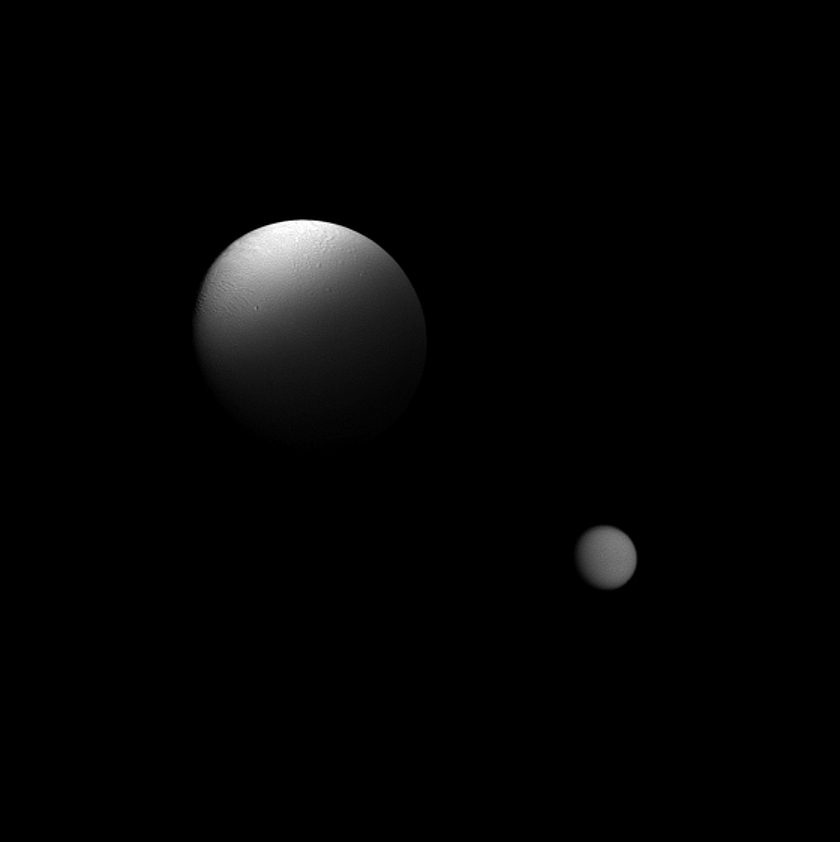

Eclipsing a Moon

Saturn’s moon Enceladus is partially eclipsed by the planet in this Cassini spacecraft view which also features the moon Titan in the distance.

Cassini flew by Enceladus, shown in the center of the view, at a distance of about 16,000 miles (26,000 kilometers). The terminator between the day and night sides of Enceladus (313 miles, or 504 kilometers across) can be seen on the far left of the moon, while the shadow of the eclipsing planet runs across the bottom.

Titan (3,200 miles, or 5,150 kilometers across) is in the bottom right of this image and is about 684,000 miles (1.1 million kilometers) from the spacecraft. See PIA11508 to see Titan eclipsed by the planet.

This view looks toward the Saturn-facing sides of Enceladus and Titan. North is up.

The image was taken in visible light with the Cassini spacecraft wide-angle camera on Oct. 1, 2011. The view was obtained at a Sun-Enceladus-spacecraft, or phase, angle of 29 degrees. Scale in the original image was 2 miles (3 kilometers) per pixel on Enceladus. The image was contrast enhanced and magnified by a factor of 1.5 to enhance the visibility of surface features.

The Cassini-Huygens mission is a cooperative project of NASA, the European Space Agency and the Italian Space Agency. The Jet Propulsion Laboratory, a division of the California Institute of Technology in Pasadena, manages the mission for NASA’s Science Mission Directorate, Washington, D.C. The Cassini orbiter and its two onboard cameras were designed, developed and assembled at JPL. The imaging operations center is based at the Space Science Institute in Boulder, Colo.

Credit: NASA/JPL-Caltech/Space Science Institute